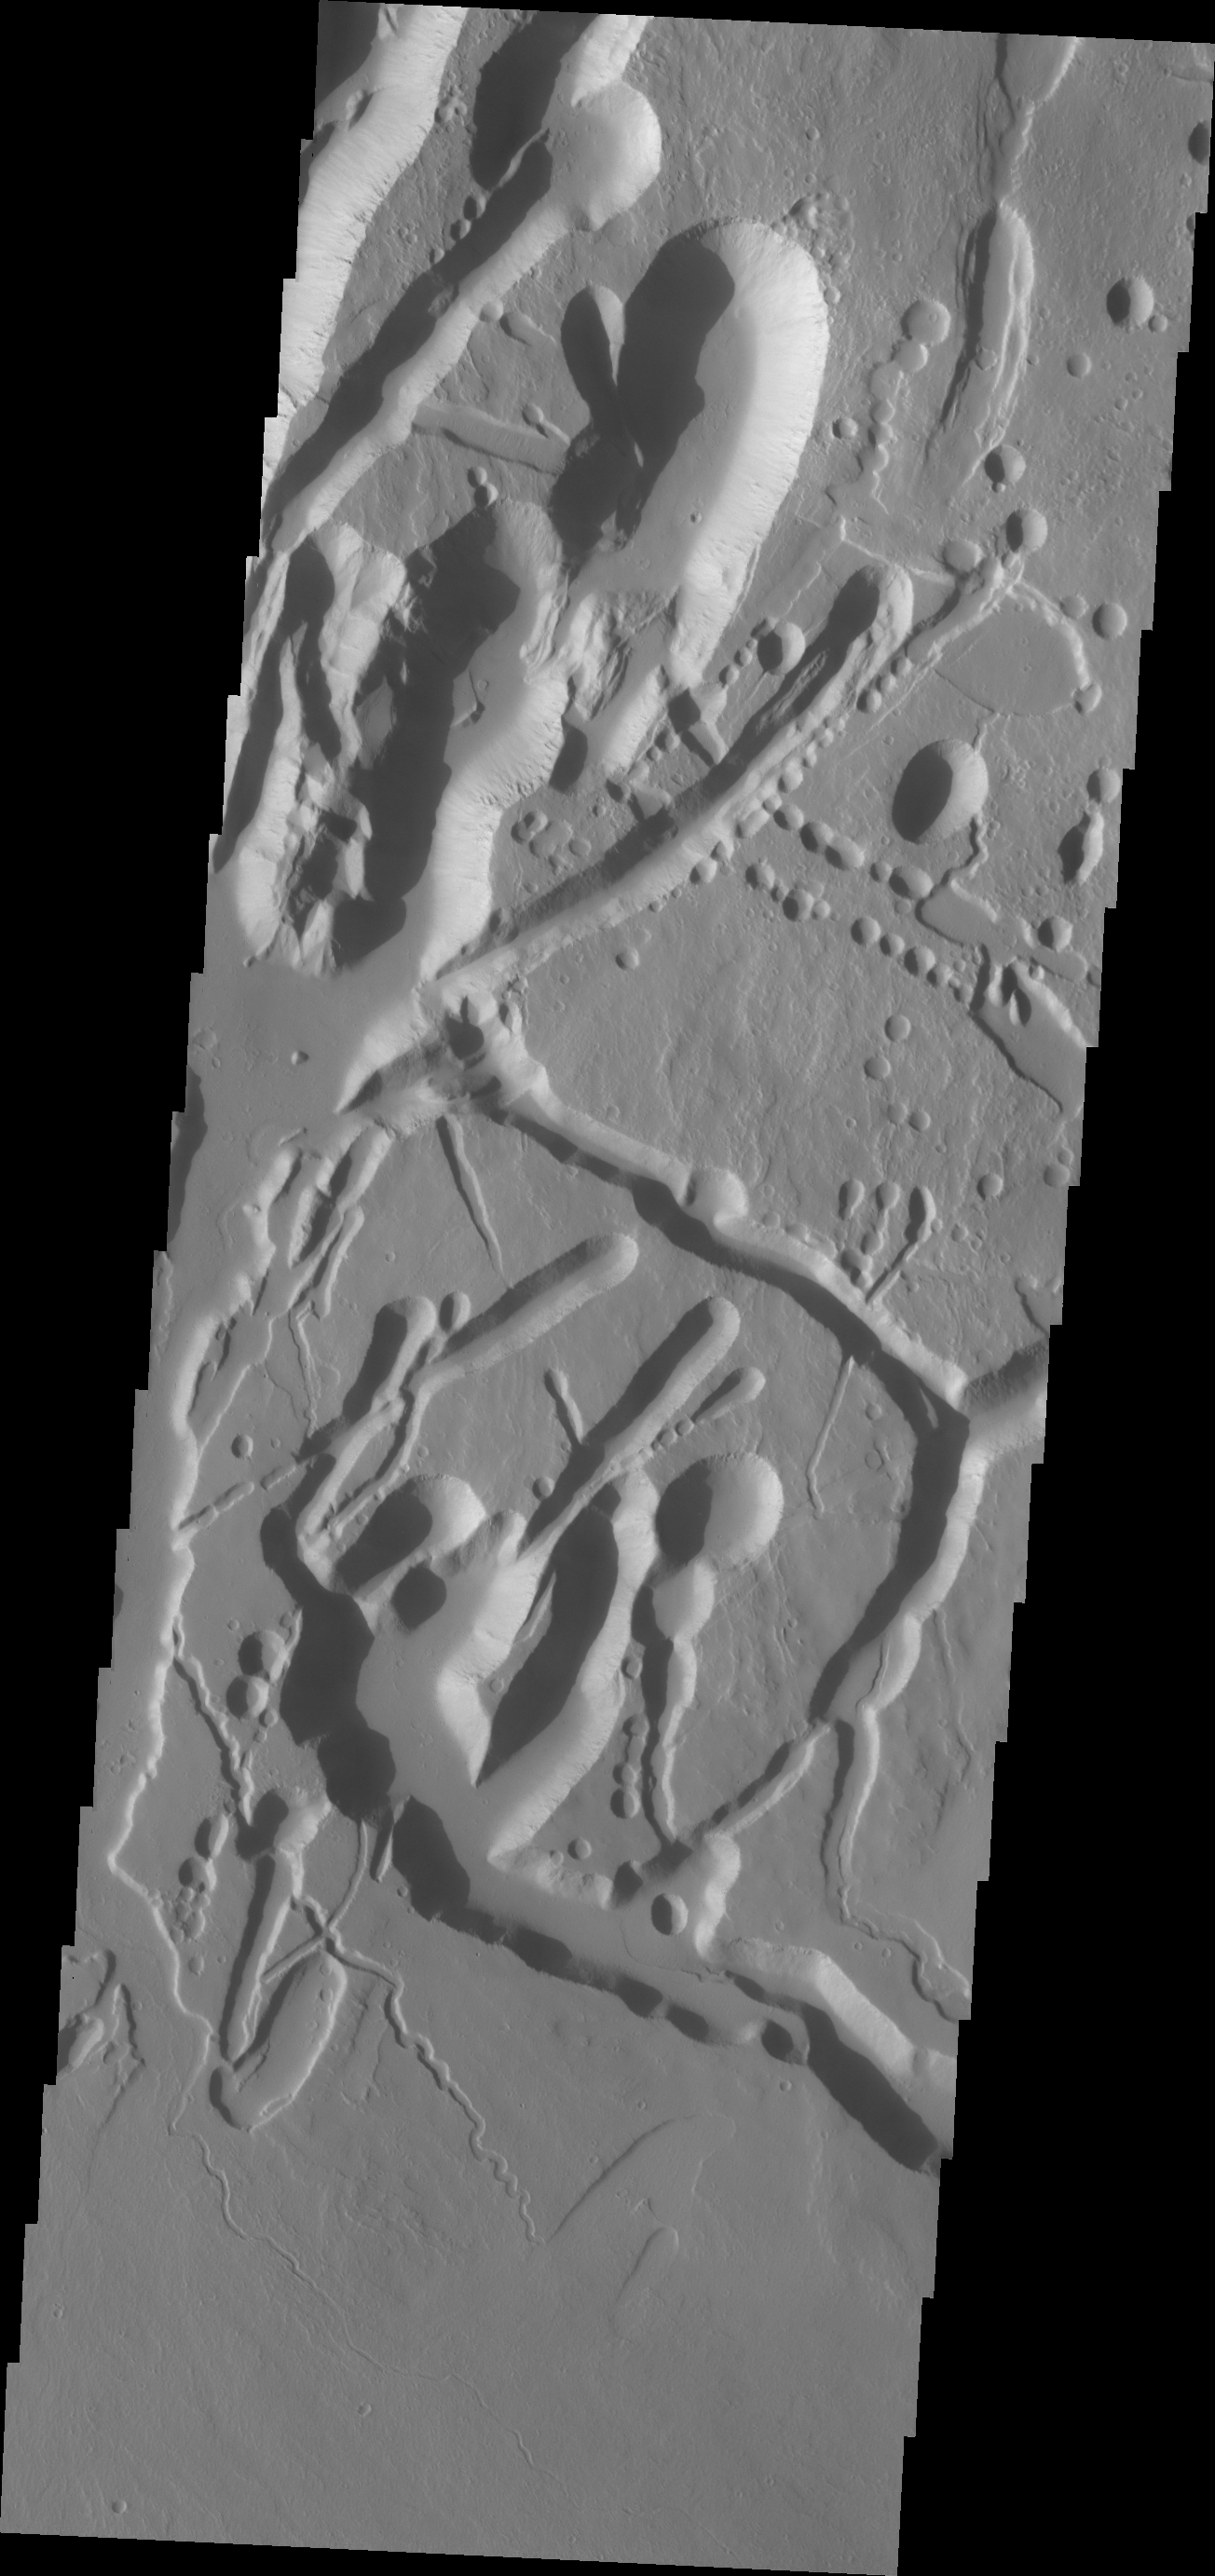

Ascraeus Mons

This VIS image shows collapse features on the southwest flank of Ascraeus Mons.

Credit: NASA/JPL/ASU